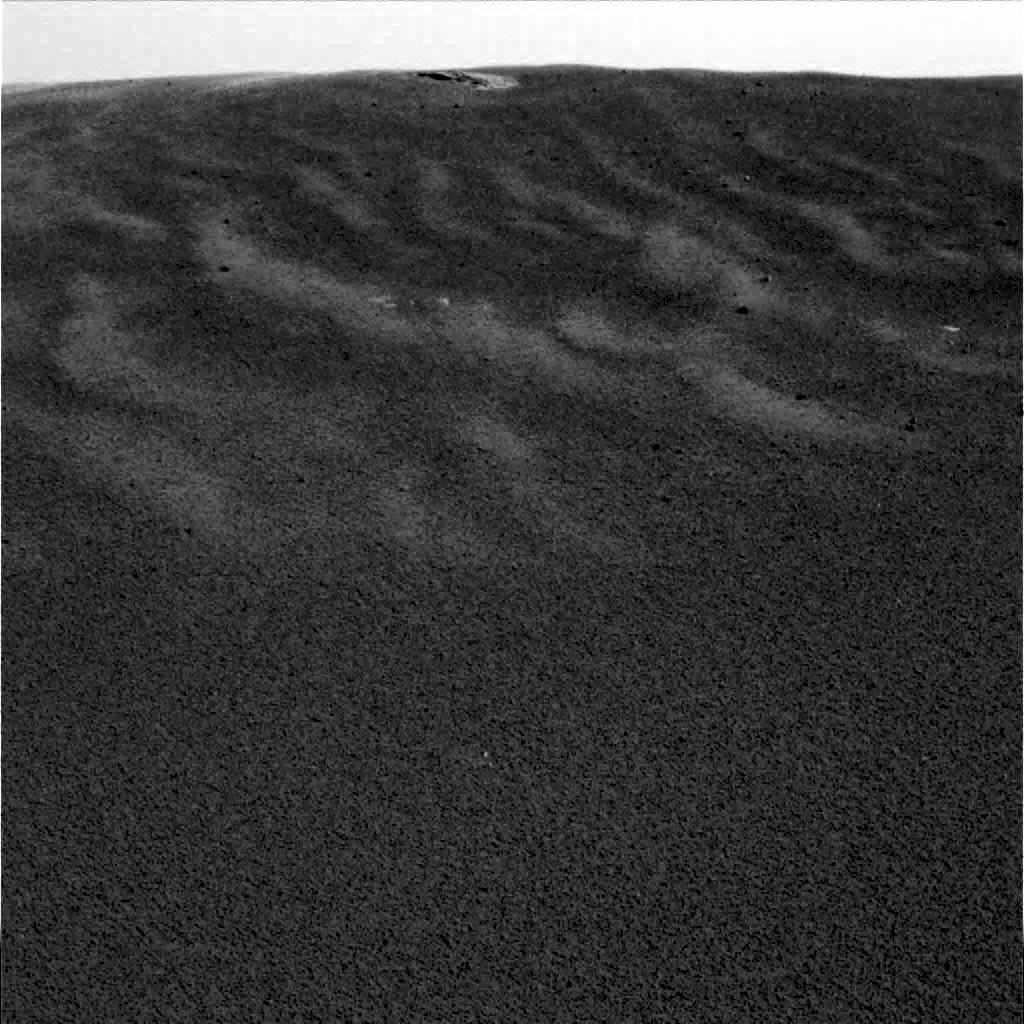

Meridiani Planum Soil-2

This image shows one of the Mars Exploration Rover Opportunity’s first views of the martian soil after its successful landing at Meridiani Planum on Mars. Opportunity landed Saturday night at approximately 9:05 PST. The image was taken by the rover’s panoramic camera.

Credit: NASA/JPL/Cornell